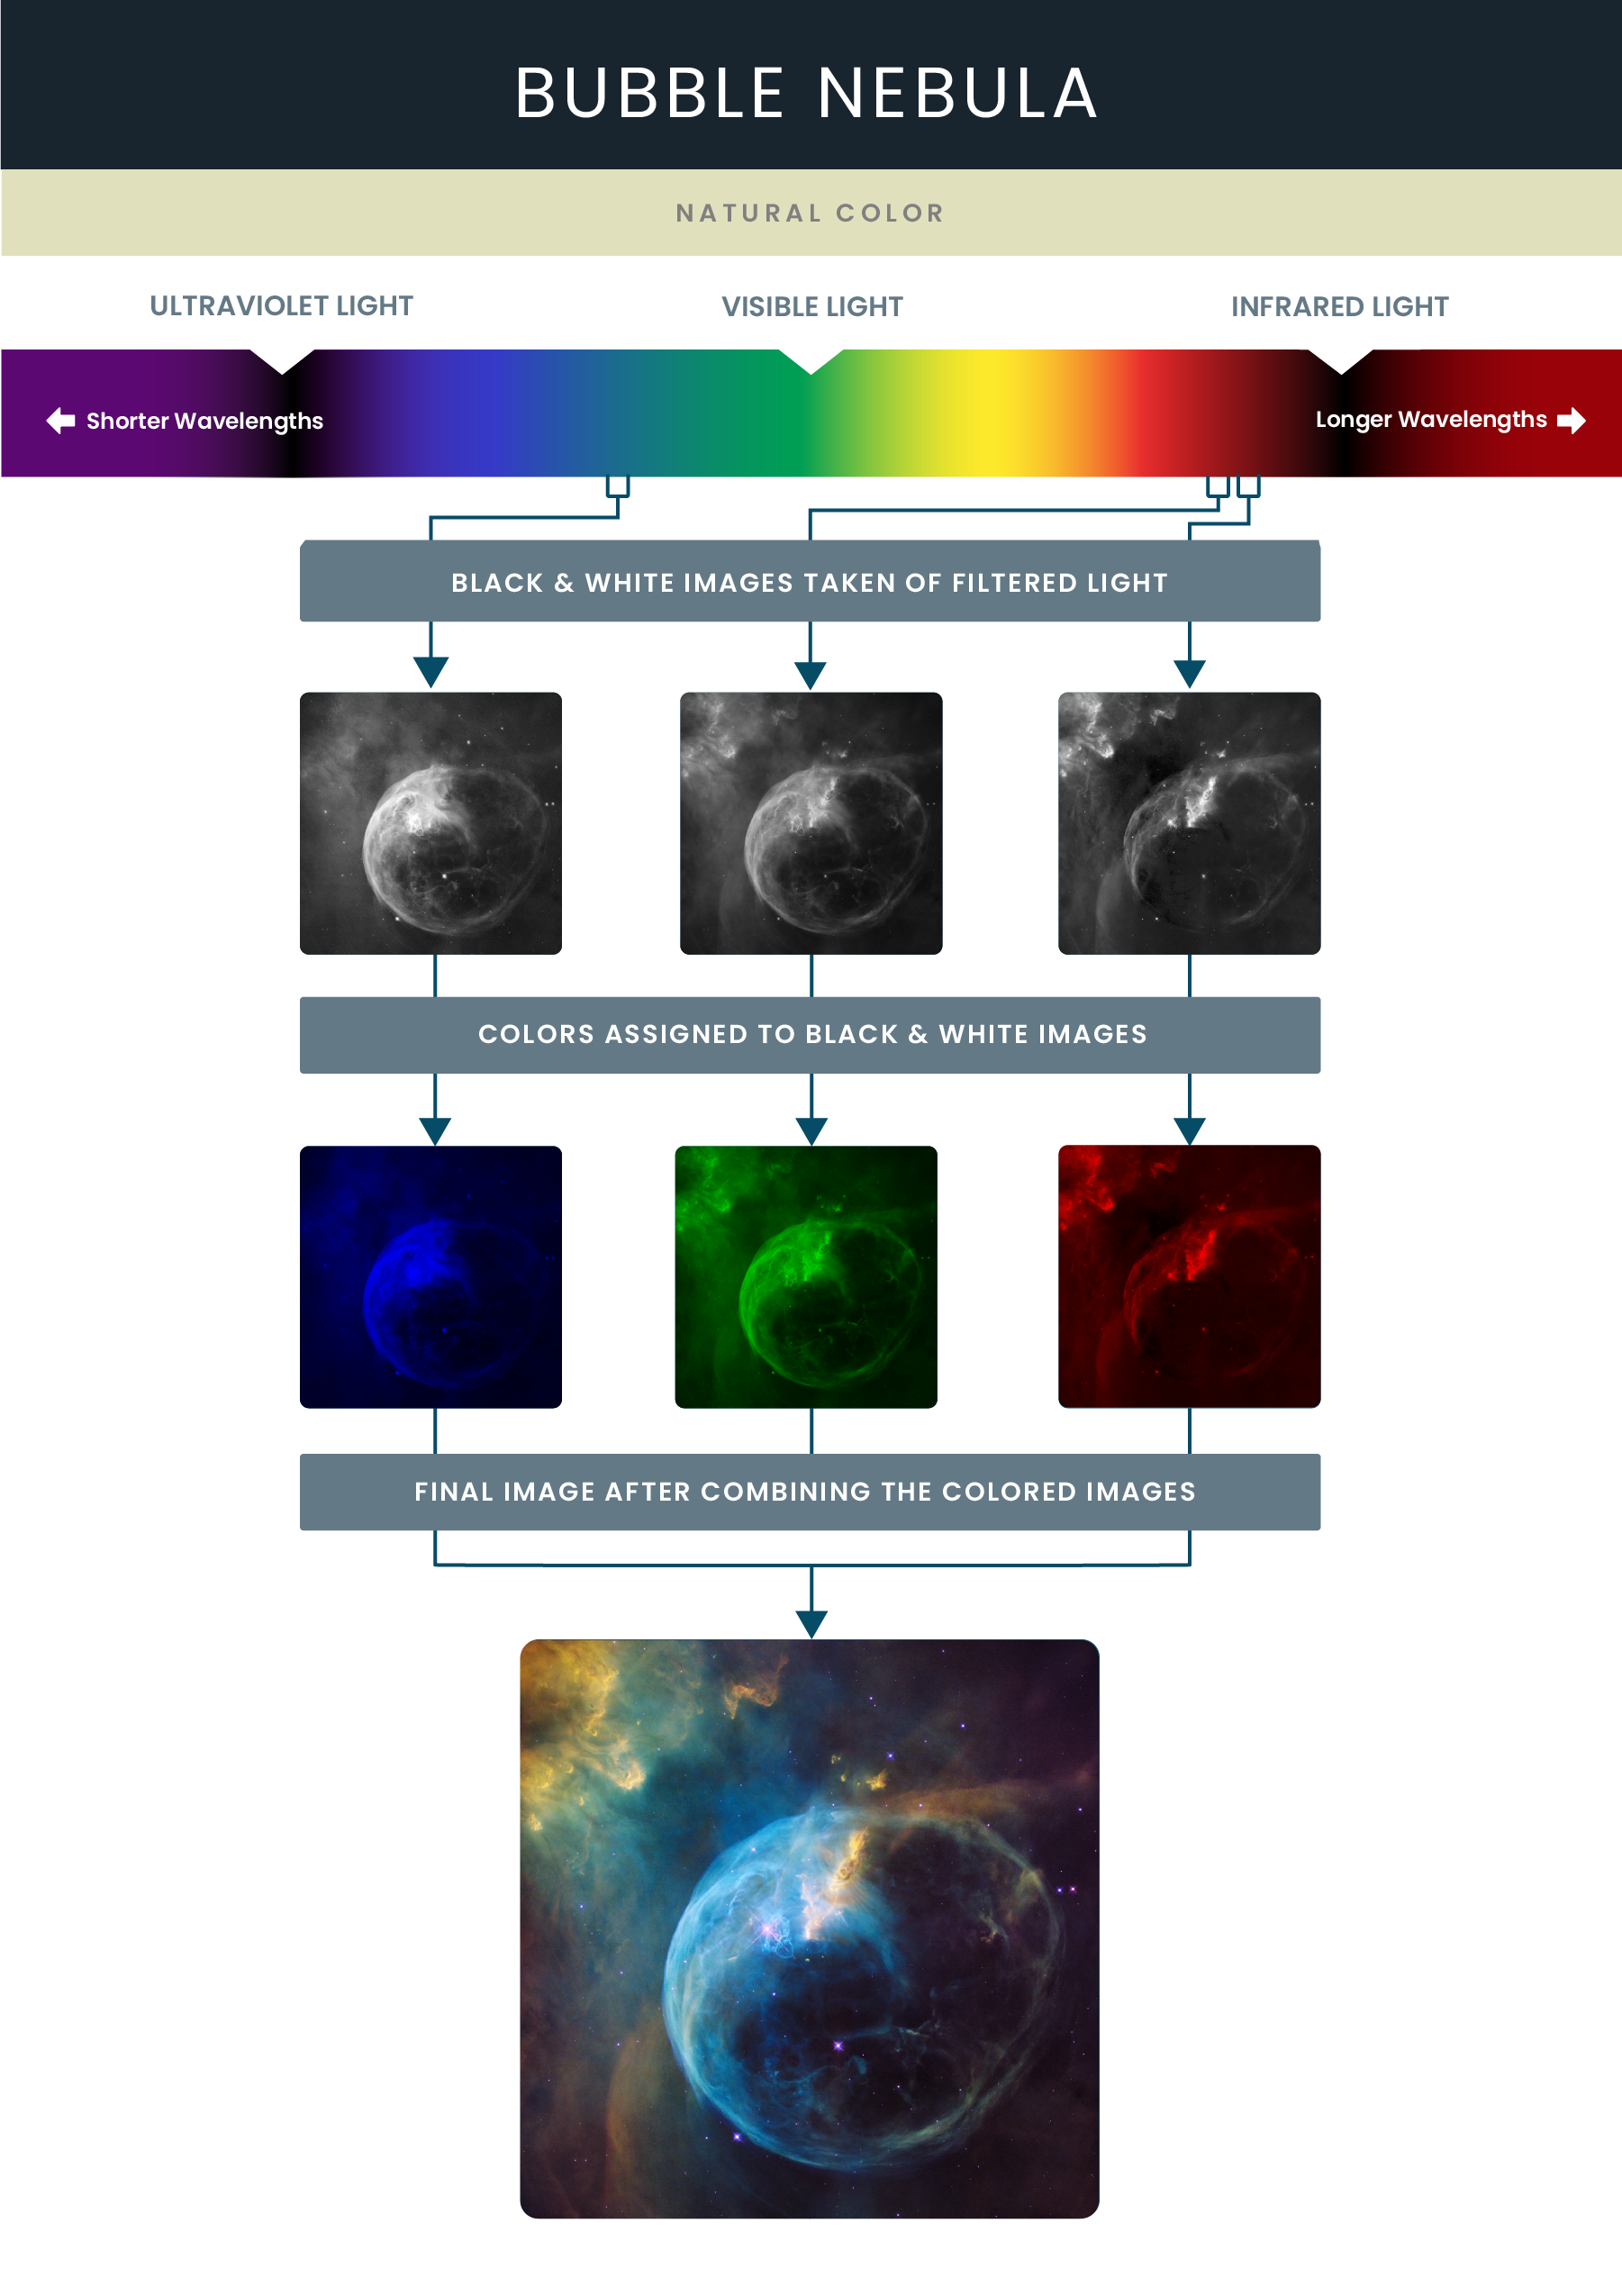

Mosaic Image of the Bubble Nebula

As the surface of the Bubble Nebula’s shell expands outward, different gasses emit different colors: oxygen irradiated enough emits blue light in the bubble near the star, while the combined light of hydrogen and nitrogen form the pillars of yellow. Hubble’s Wide Field Camera 3 (WFC3) imaged the nebula in visible light with unprecedented clarity in February 2016. The colors — blue for oxygen, green for hydrogen and red for nitrogen — help astronomers understand the geometry and dynamics of this complex system.

Credit: NASA and STScI